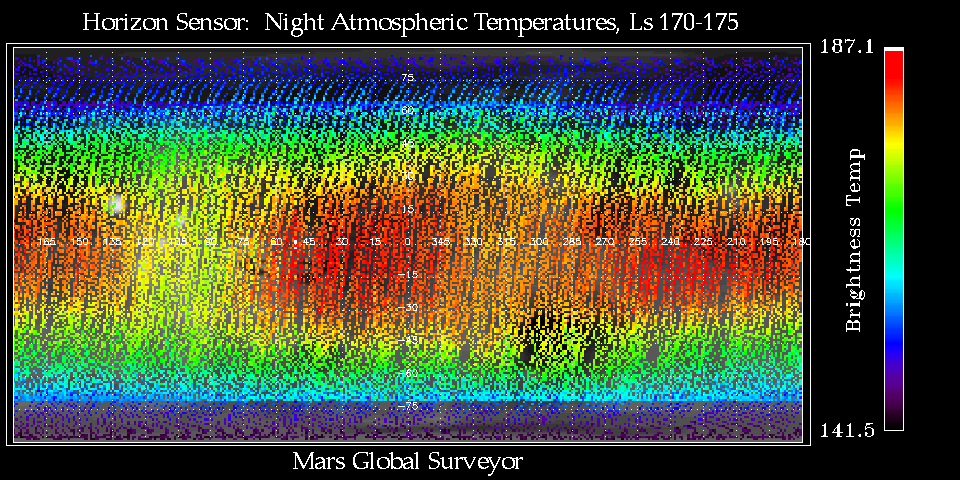

Thermal Wave Phenomena

This map from the MGS Horizon Sensor Assembly (HORSE) shows middle atmospheric temperatures near the 1 mbar level of Mars between Ls 170 to 175 (approx. July 14 – 23, 1999). Local Mars times between 1:30 and 4:30 AM are included. Infrared radiation measured by the Mars Horizon Sensor Assembly was used to make the map. That device continuously views the “limb” of Mars in four directions, to help orient the spacecraft instruments to the nadir: straight down.

The map shows thermal wave phenomena that are caused by the large topographic variety of Mars’ surface, as well the latitudinally symmetric behavior expected at this time of year near the equinox.

Credit: NASA/JPL